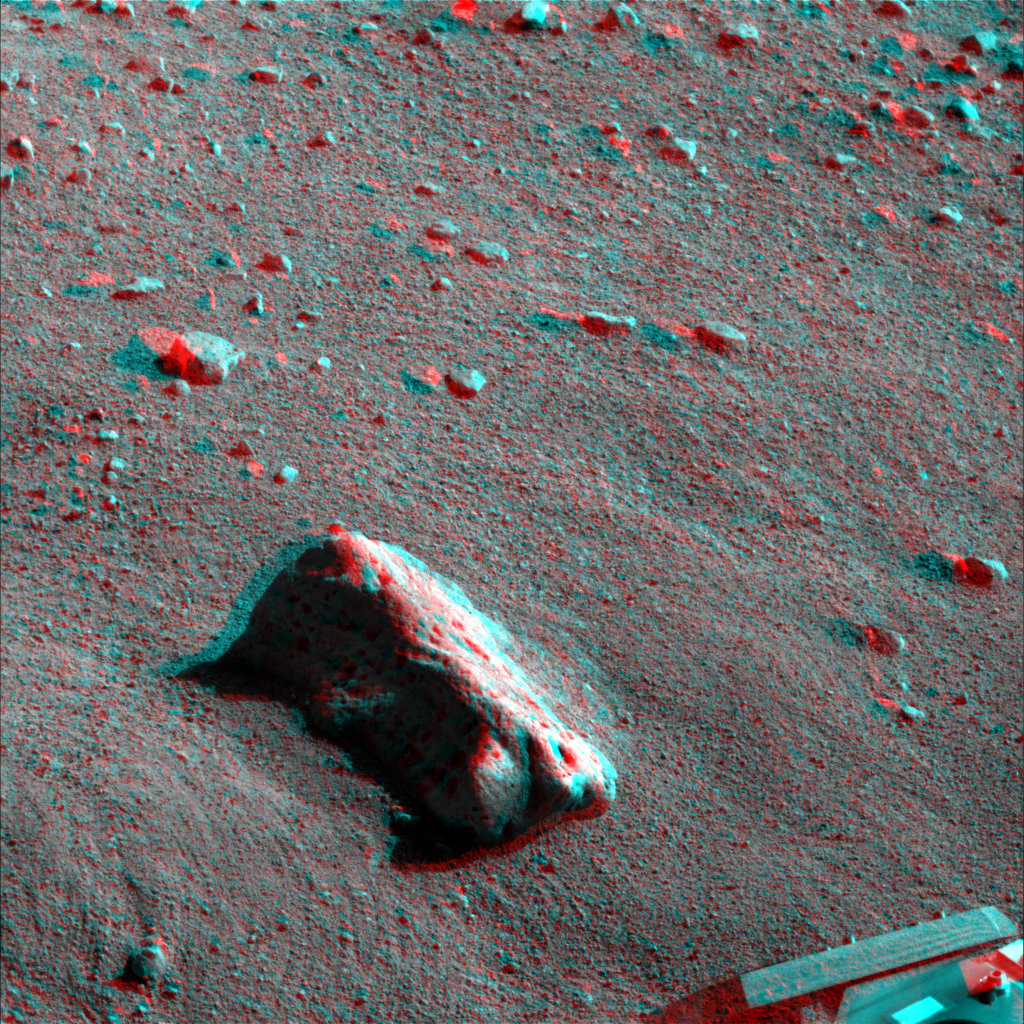

Martian Surface as Seen by Phoenix

This anaglyph, acquired by NASA’s Phoenix Lander’s Surface Stereo Imager on Sol 21, the 21st Martian day of the mission (June 15, 2008), shows a stereoscopic 3D view of the Martian surface near the lander. The largest rock seen in this image is informally called “Midgard.” The edge of Phoenix’s deck is seen in the bottom right corner of the image.

The Phoenix Mission is led by the University of Arizona, Tucson, on behalf of NASA. Project management of the mission is by NASA’s Jet Propulsion Laboratory, Pasadena, Calif. Spacecraft development is by Lockheed Martin Space Systems, Denver.

Photojournal Note: As planned, the Phoenix lander, which landed May 25, 2008 23:53 UTC, ended communications in November 2008, about six months after landing, when its solar panels ceased operating in the dark Martian winter.

Credit: NASA/JPL-Caltech/University of Arizona/Texas A&M University